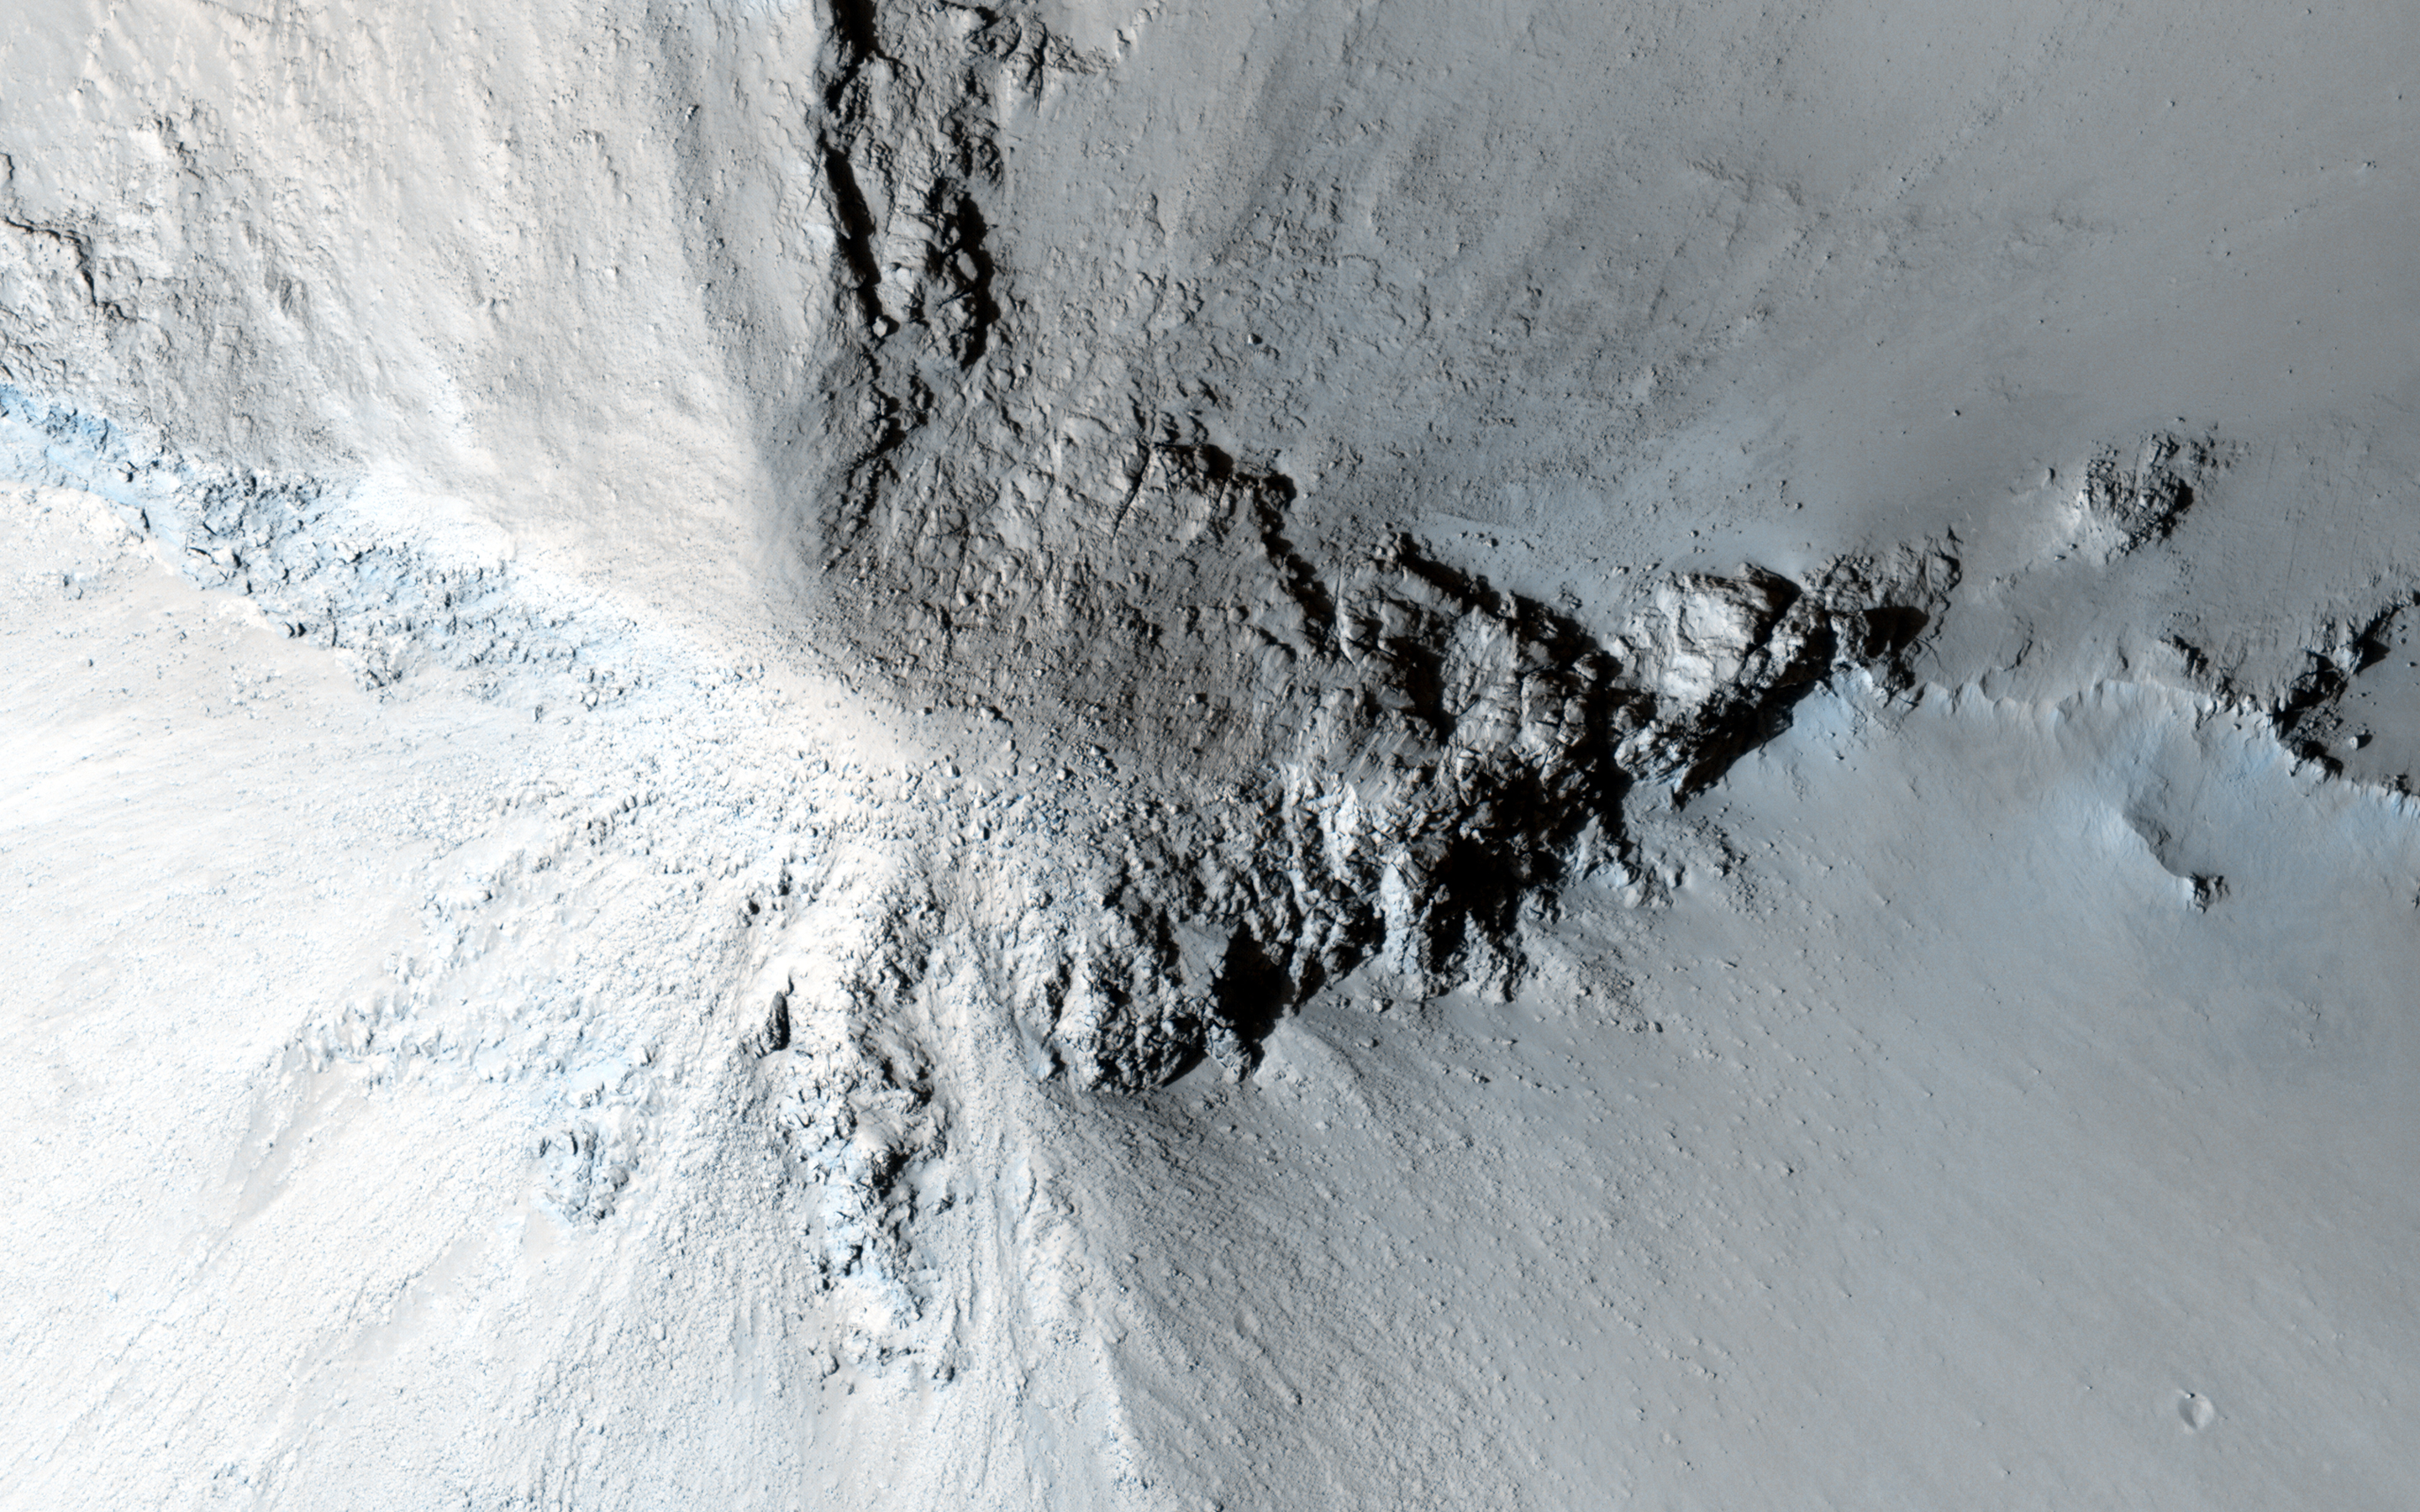

A Cone Shaped Hill

There are many hills and knobs on Mars that reveal aspects of the local geologic history.

Typically, the hills in the relatively-smooth region surrounding this image are flat topped erosional remnants or mesas with irregular or even polyhedral margins. These landforms suggest wide spread erosion of the soft or weakly-cemented sedimentary layers.

This hill stands out because of is circular inverted-cone shape and apparent dark streaks along its flanks visible in lower resolution images. Close inspection from HiRISE reveals that the fine soils sloping down from the peak are intersected with radiating lines of rock and eroding rubble.

This formation is similar to lava intrusions that form in the core of a volcano. As lava is squeezed up into a central conduit, radiating fractures fill with lava forming rock units called dikes. As the lava cools inside the ground and in the fractures, it forms into a harder rock that is more resistant to erosion. Later, as the surrounding sediments and soils erode, the resistant volcanic rock remains standing to tell a story of what happened underground long ago.

The University of Arizona, Tucson, operates HiRISE, which was built by Ball Aerospace & Technologies Corp., Boulder, Colo. NASA’s Jet Propulsion Laboratory, a division of the California Institute of Technology in Pasadena, manages the Mars Reconnaissance Orbiter Project for NASA’s Science Mission Directorate, Washington.

Credit: NASA/JPL-Caltech/Univ. of Arizona